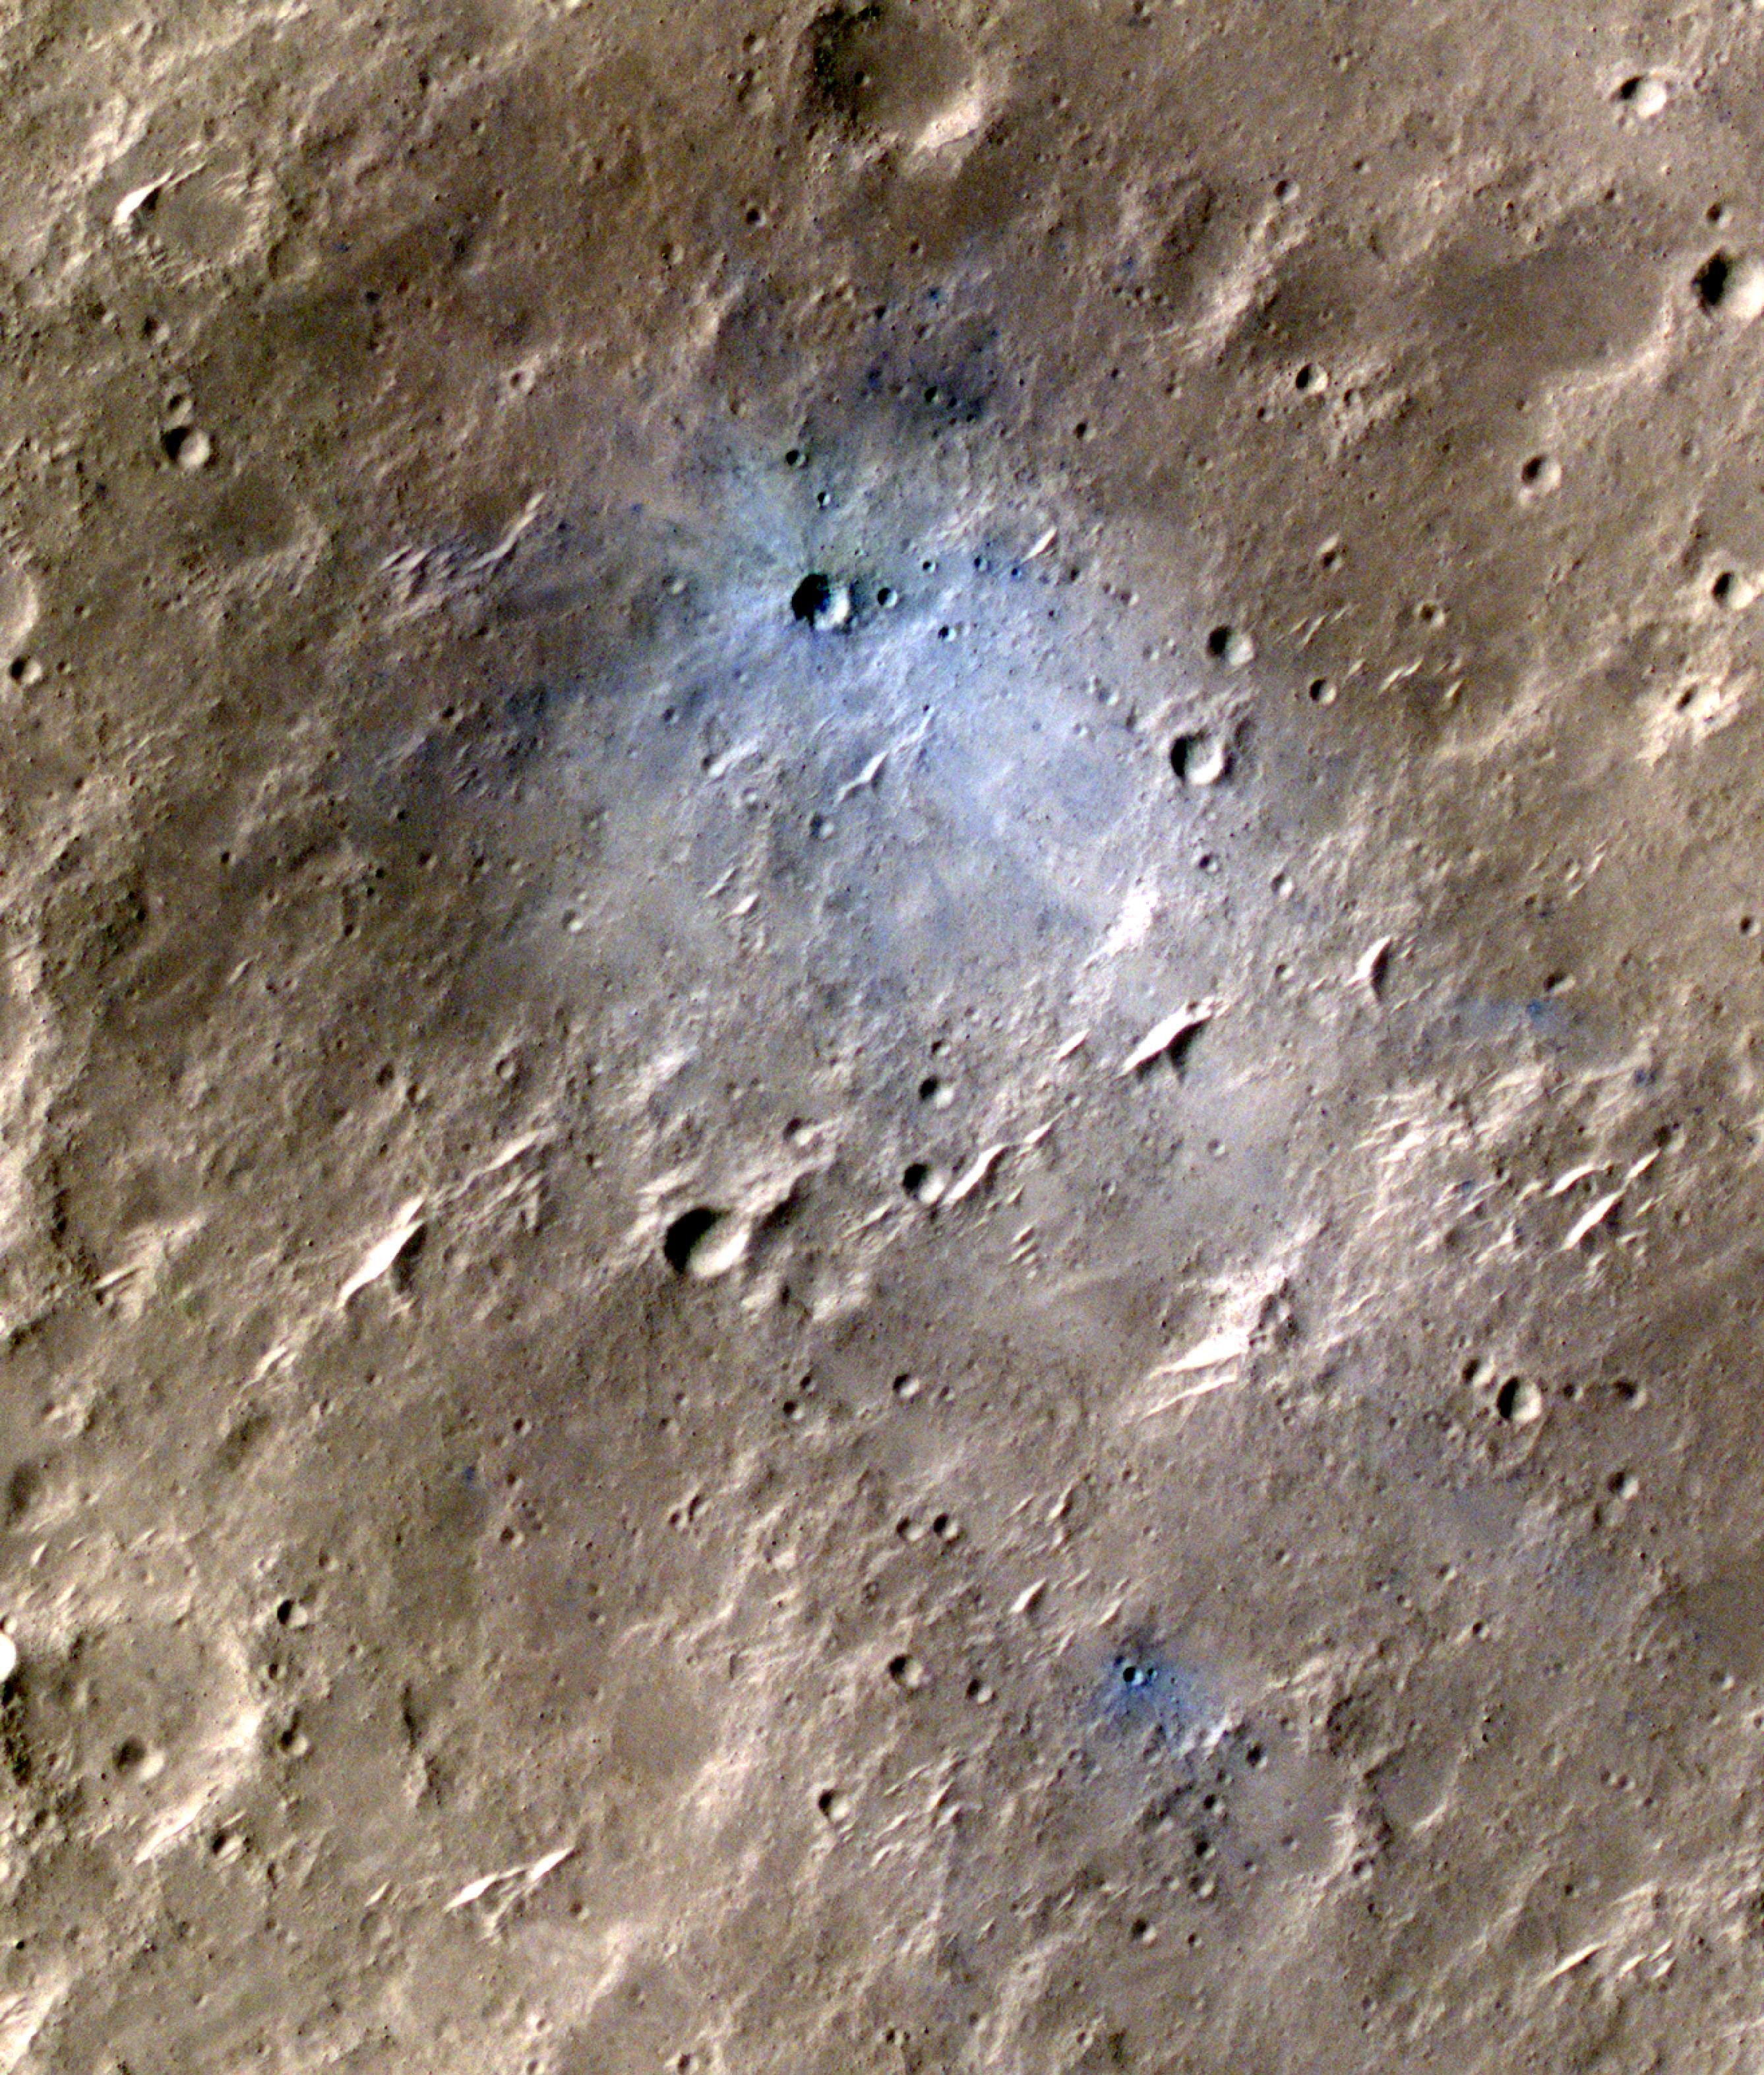

InSight-Detected Impact in May 2020

NASA’s Mars Reconnaissance Orbiter captured this image of a meteoroid impact that was later associated with a seismic event detected by the agency’s InSight lander using its seismometer. This crater was formed on May 27, 2020.

MRO’s Context Camera originally located the impact. Then, the spacecraft’s High Resolution Imaging Science Experiment (HiRISE) camera captured this scene in color. The ground is not actually blue; this enhanced-color image highlights certain hues in the scene to make details more visible to the human eye – in this case, dust and soil disturbed by the impact.

NASA’s Jet Propulsion Laboratory in Southern California manages both InSight and MRO for the agency’s Science Mission Directorate in Washington. The University of Arizona, in Tucson, operates HiRISE, which was built by Ball Aerospace & Technologies Corp., in Boulder, Colorado.

InSight is part of NASA’s Discovery Program, managed by the agency’s Marshall Space Flight Center in Huntsville, Alabama. Lockheed Martin Space in Denver built the InSight spacecraft, including its cruise stage and lander, and supports spacecraft operations for the mission.

A number of European partners, including France’s Centre National d’Études Spatiales (CNES) and the German Aerospace Center (DLR), are supporting the InSight mission. CNES provided the Seismic Experiment for Interior Structure (SEIS) instrument to NASA, with the principal investigator at IPGP (Institut de Physique du Globe de Paris). Significant contributions for SEIS came from IPGP; the Max Planck Institute for Solar System Research (MPS) in Germany; the Swiss Federal Institute of Technology (ETH Zurich) in Switzerland; Imperial College London and Oxford University in the United Kingdom; and JPL. DLR provided the Heat Flow and Physical Properties Package (HP3) instrument, with significant contributions from the Space Research Center (CBK) of the Polish Academy of Sciences and Astronika in Poland. Spain’s Centro de Astrobiología (CAB) supplied the temperature and wind sensors.

Credit: NASA/JPL-Caltech/University of Arizona